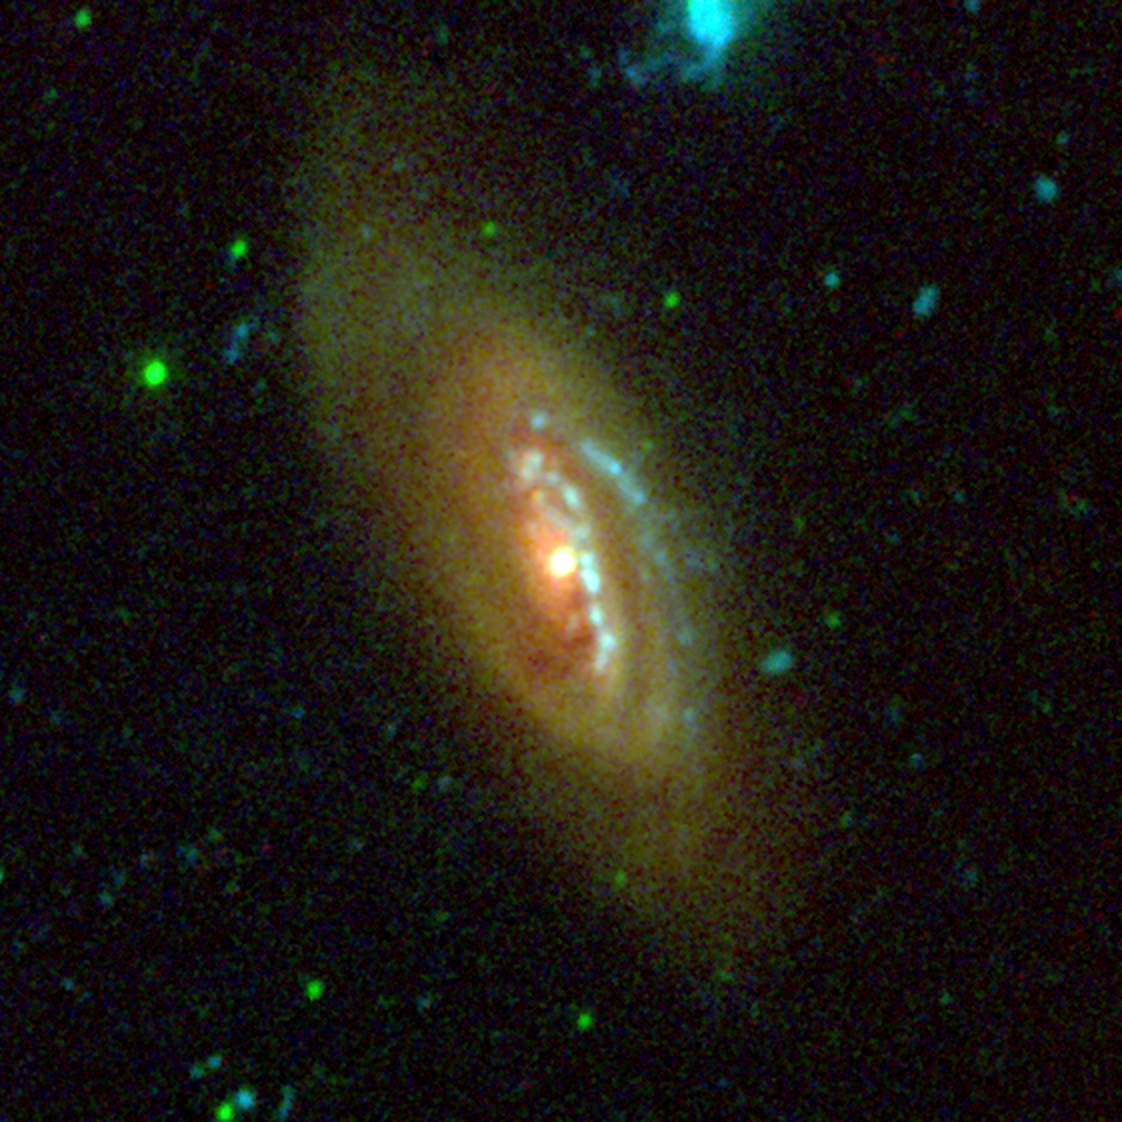

NGC 4569

This image from NASA’s Galaxy Evolution Explorer shows the galaxy NGC 4569, located about four million light-years away in the constellation Virgo. It is one of the largest and brightest spiral galaxies found in the Virgo cluster of galaxies, the nearest major galaxy cluster to our Milky Way galaxy.

Blue represents ultraviolet light captured by the telescope’s long-wavelength detector. Green shows ultraviolet light from the short-wavelength detector, and red shows red visible light from the Palomar 1.5-meter telescope, near San Diego.

The Galaxy Evolution Explorer data was taken in March 2004.

Credit: NASA/JPL-Caltech/Palomar